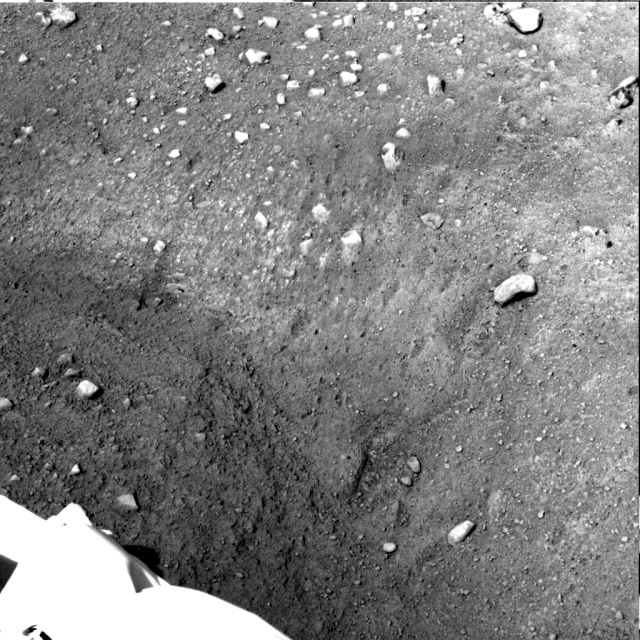

Scoopful of Martian Soil After Release

This sequence of two images was acquired by NASA’s Phoenix Mars Lander’s Surface Stereo Imager on sols 6 and 7—the sixth and seventh days of the mission (May 31 and June 1, 2008). Both images show an area to the west of the digging site informally known as “Knave of Hearts.” The second image shows the movement and shadow of the Robotic Arm. Between Phoenix’s Arm and the shadow is a small handful of Martian soil that has been released from the Robotic Arm onto the surface.

The Phoenix Mission is led by the University of Arizona, Tucson, on behalf of NASA. Project management of the mission is by NASA’s Jet Propulsion Laboratory, Pasadena, Calif. Spacecraft development is by Lockheed Martin Space Systems, Denver.

Photojournal Note: As planned, the Phoenix lander, which landed May 25, 2008 23:53 UTC, ended communications in November 2008, about six months after landing, when its solar panels ceased operating in the dark Martian winter.

Credit: NASA/JPL-Caltech/University of Arizona/Texas A&M University